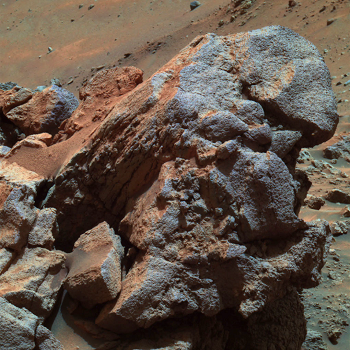

‘Larry’s Outcrop’ in False Color

A portion of an exposure of bedrock dubbed “Larry’s Outcrop” shows little layering in this view, in contrast to nearby outcrops called “Methuselah” and “Jibsheet.” NASA’s Mars Exploration Rover Spirit used its panoramic camera in May 2005 to take this image, which is presented in false color.

Credit: NASA/JPL/Cornell